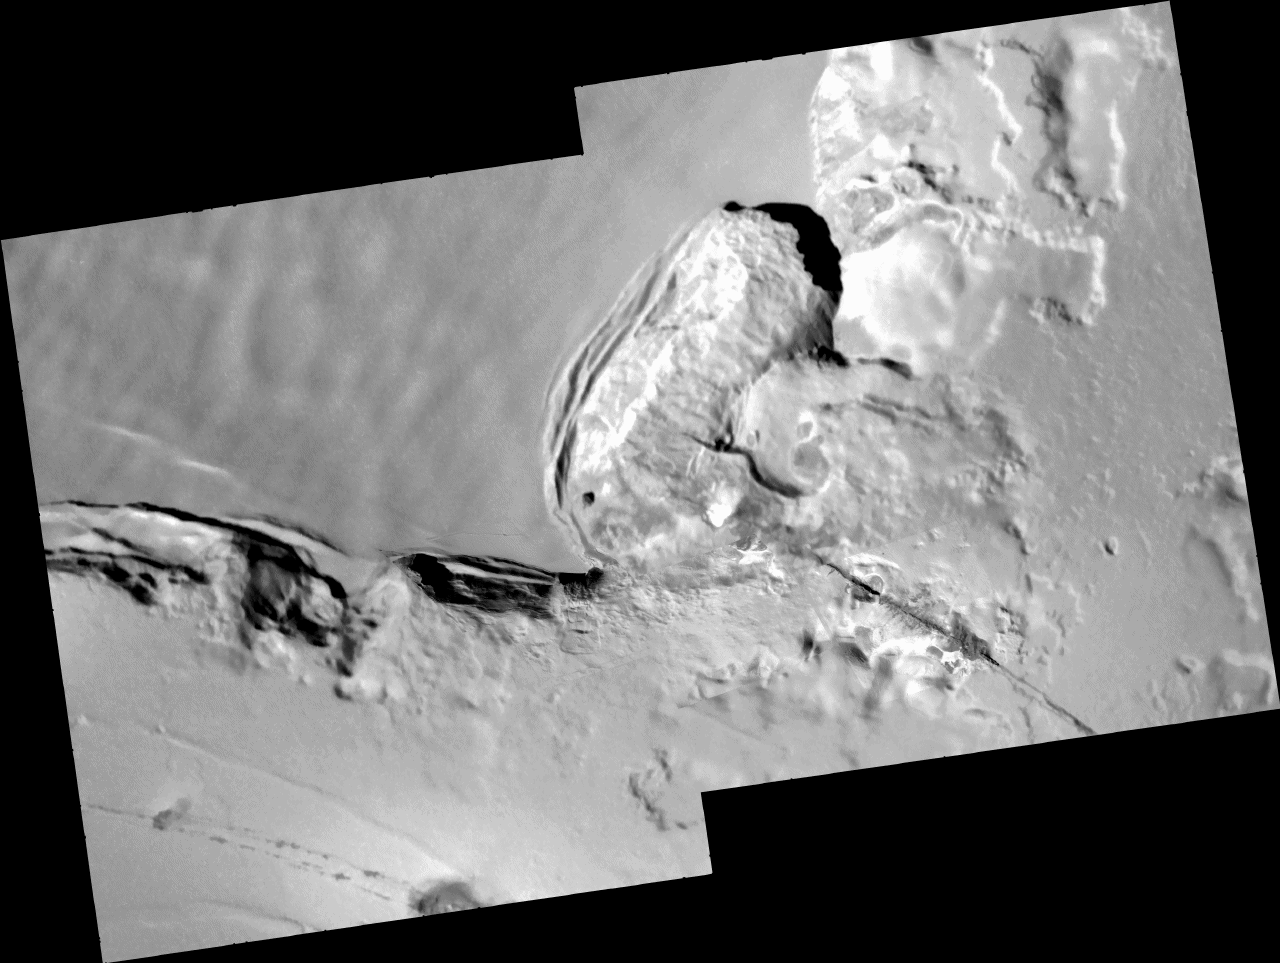

Collapsing Cliff at Telegonus Mensa, Io

These images of an area called Telegonus Mensa on Jupiter’s moon Io, taken by NASA’s Galileo spacecraft on Oct. 16, 2001, reveal a complex interplay of geologic processes.

Four small, high-resolution frames (9.6 meters, or 32 feet, per picture element) have been set into the larger context mosaic, which has a resolution of 42 meters (140 feet) per picture element. The illumination is from the upper right and north is to the top of the mosaic.

A fracture runs northwest from the lower right corner of the mosaic into the amphitheater in the center of the frame. A high-resolution image along this fracture reveals that lava has erupted from it.

The amphitheater itself is the site of extensive erosion, as the cliff has slumped southeastward under the influence of Io’s gravity. High-resolution frames directly south of the amphitheater show another slumping cliff in detail. Flat tops of massive slump blocks—up to 6 kilometers (3.7 miles) long and 0.5 kilometers (0.3 miles) across—are illuminated by the Sun and cast shadows down the face of the cliff. Based on these shadows, Galileo scientists estimate that the cliff is 1 to 2 kilometers (3300 to 6600 feet) high. Just to the left of center a series of landslides can be seen, the longest of which extends 4 kilometers (2.5 miles).

The mosaic is centered at 21.45 degrees south latitude and 124.8 degrees west longitude and is 67 kilometers (42 miles) across.

The Jet Propulsion Laboratory, a division of the California Institute of Technology in Pasadena, manages the Galileo mission for NASA’s Office of Space Science, Washington, D.C.

Credit: NASA/JPL/University of Arizona